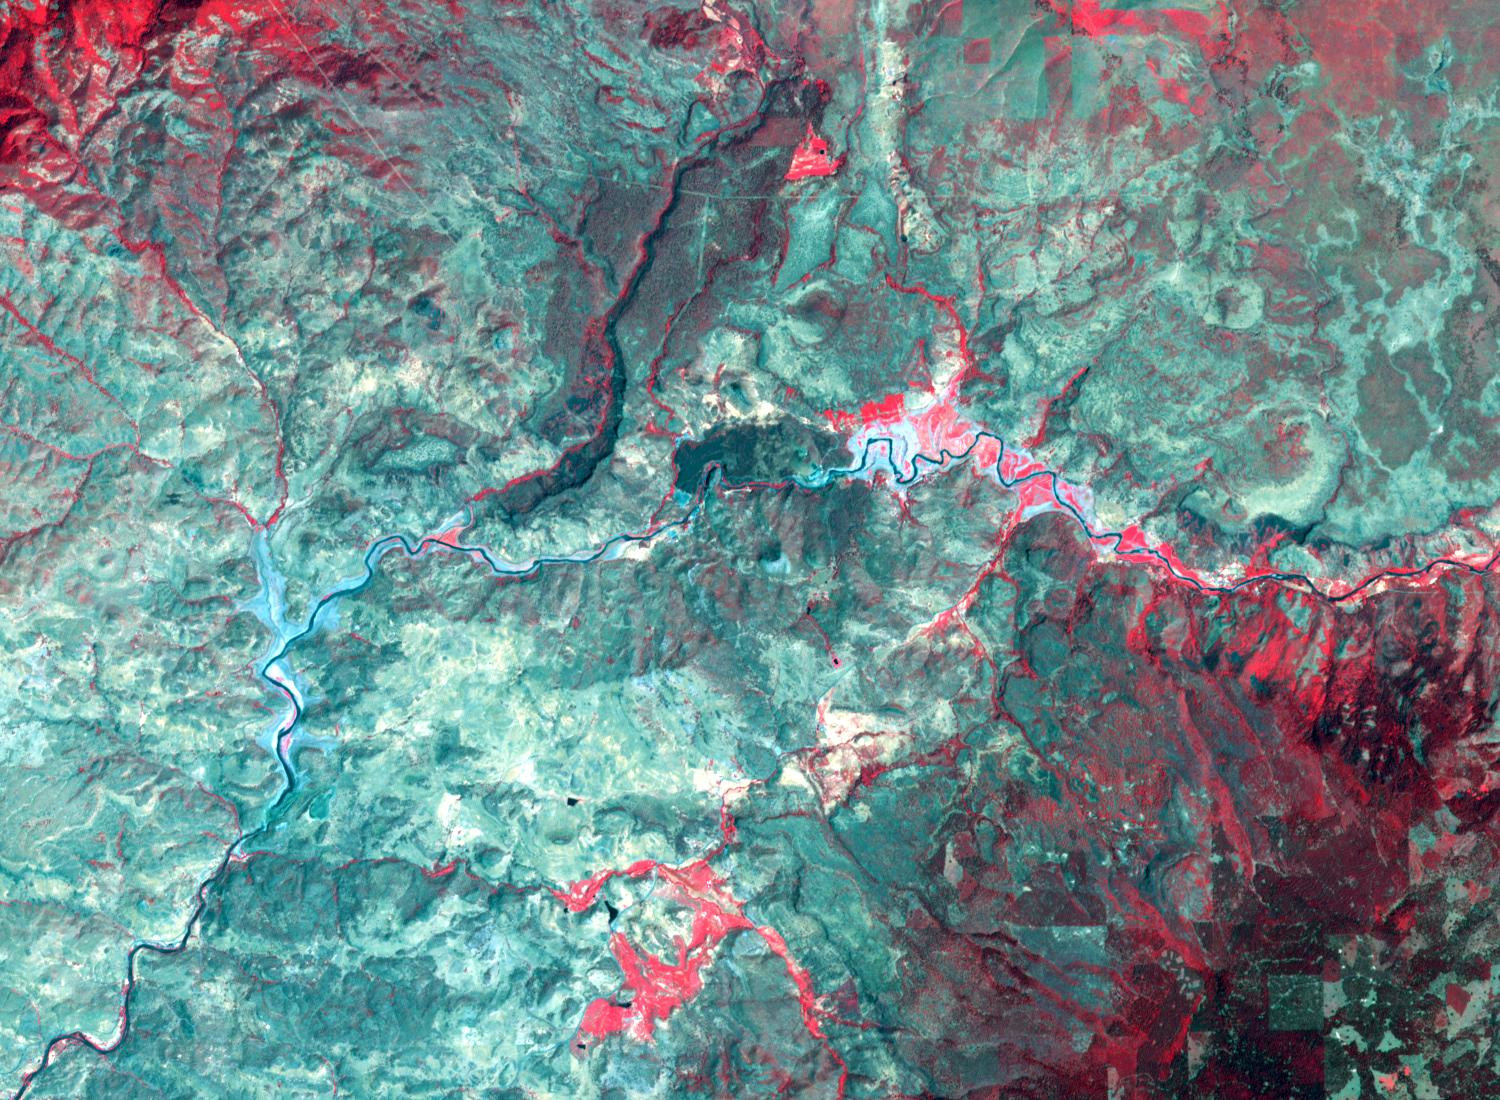

Klamath River, OR and CA

Klamath River, 2020

By August, 2024, the four dams blocking the flow of the Klamath River in California and Oregon were removed. After more than 100 years, nearly 640 km of salmon habitat were restored. Two of the dams and their reservoirs, Copco 1 and Copco 2 in northern California, are shown before and after removal. The images were acquired July 18, 2024 and August 15, 2020, cover an area of 16.5 by 22.5 km, and are located at 42.1 degrees north, 122.2 degrees west.

With its 14 spectral bands from the visible to the thermal infrared wavelength region and its high spatial resolution of about 50 to 300 feet (15 to 90 meters), ASTER images Earth to map and monitor the changing surface of our planet. ASTER is one of five Earth-observing instruments launched Dec. 18, 1999, on Terra. The instrument was built by Japan’s Ministry of Economy, Trade and Industry. A joint U.S./Japan science team is responsible for validation and calibration of the instrument and data products.

The broad spectral coverage and high spectral resolution of ASTER provides scientists in numerous disciplines with critical information for surface mapping and monitoring of dynamic conditions and temporal change. Example applications are monitoring glacial advances and retreats; monitoring potentially active volcanoes; identifying crop stress; determining cloud morphology and physical properties; wetlands evaluation; thermal pollution monitoring; coral reef degradation; surface temperature mapping of soils and geology; and measuring surface heat balance.

The U.S. science team is located at NASA’s Jet Propulsion Laboratory in Pasadena, Calif. The Terra mission is part of NASA’s Science Mission Directorate, Washington.

Credit: NASA/METI/AIST/Japan Space Systems, and U.S./Japan ASTER Science Team